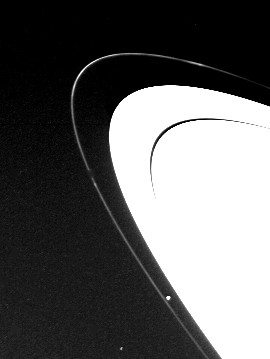

Saturn’s F-Ring

This narrow-angle camera image of Saturn’s F Ring was taken through the Clear filter while at a distance of 6.9 million km from Saturn on 8 November 1980. The brightness variations of this tightly-constrained ring shown here indicate that the ring is less uniform in makeup than the larger rings. JPL managed the Voyager Project for NASA’s Office of Space Science

Credit: NASA/JPL